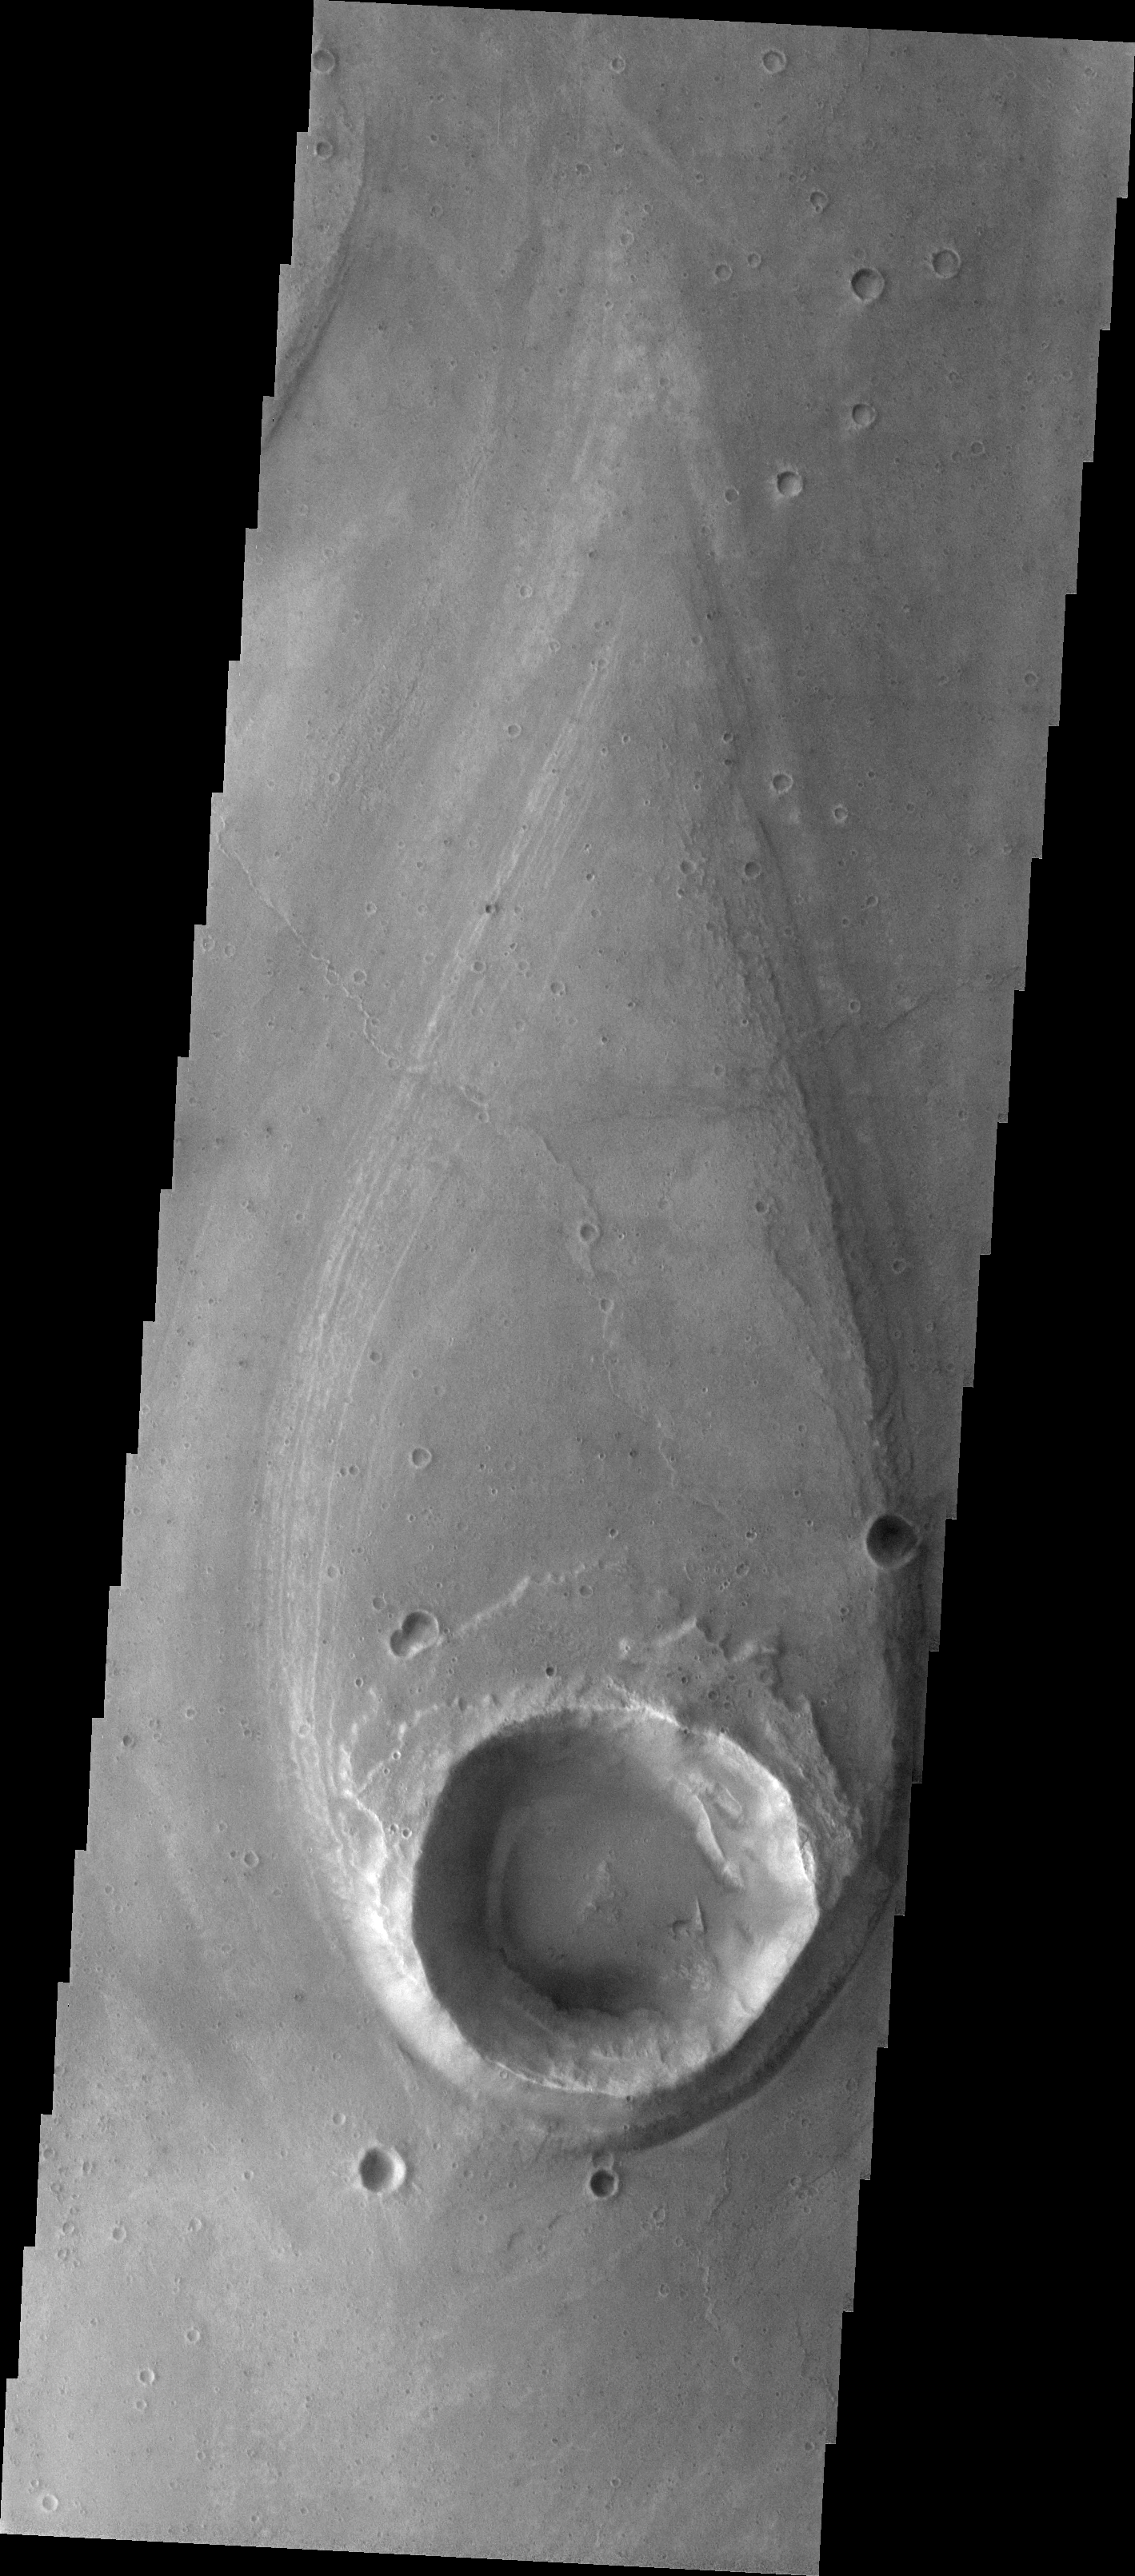

Crater Island

This VIS image contains an island in Tiu Valles. The impact crater divided the flow along both sides, wearing away the upstream ejecta and depositing a “tail” of material downstream.

Image information: VIS instrument. Latitude 20.3N, Longitude 328.8E. 18 meter/pixel resolution.

Please see the THEMIS Data Citation Note for details on crediting THEMIS images.

Note: this THEMIS visual image has not been radiometrically nor geometrically calibrated for this preliminary release. An empirical correction has been performed to remove instrumental effects. A linear shift has been applied in the cross-track and down-track direction to approximate spacecraft and planetary motion. Fully calibrated and geometrically projected images will be released through the Planetary Data System in accordance with Project policies at a later time.

NASA’s Jet Propulsion Laboratory manages the 2001 Mars Odyssey mission for NASA’s Office of Space Science, Washington, D.C. The Thermal Emission Imaging System (THEMIS) was developed by Arizona State University, Tempe, in collaboration with Raytheon Santa Barbara Remote Sensing. The THEMIS investigation is led by Dr. Philip Christensen at Arizona State University. Lockheed Martin Astronautics, Denver, is the prime contractor for the Odyssey project, and developed and built the orbiter. Mission operations are conducted jointly from Lockheed Martin and from JPL, a division of the California Institute of Technology in Pasadena.

Credit: NASA/JPL/ASU